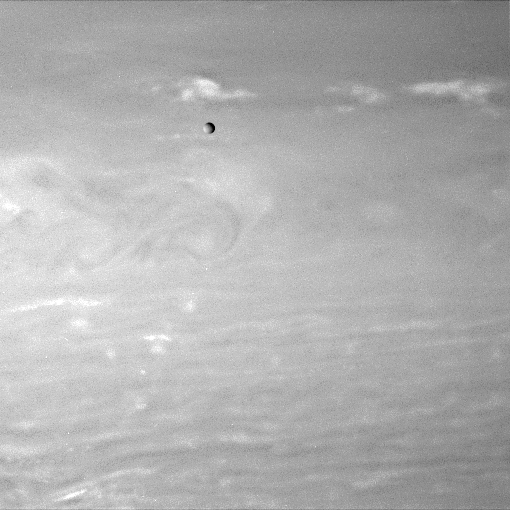

Mimas in Transit

A lone moon hurtles past as the Cassini spacecraft stares into the clouds of Saturn.

Cassini monitored clouds near Saturn’s equator for nearly 20 hours during an important series of observations designed to allow scientists to measure wind speeds and better understand convection in the giant planet’s atmosphere.

Mimas (397 kilometers, or 247 miles across) happened to wander across the field of view during these observations.

The image was taken with the Cassini spacecraft wide-angle camera on July 28, 2007 using a spectral filter sensitive to wavelengths of infrared light centered at 750 nanometers. The view was acquired at a distance of approximately 3.1 million kilometers (1.9 million miles) from Saturn. Image scale is 36 kilometers (22 miles) per pixel.

The Cassini-Huygens mission is a cooperative project of NASA, the European Space Agency and the Italian Space Agency. The Jet Propulsion Laboratory, a division of the California Institute of Technology in Pasadena, manages the mission for NASA’s Science Mission Directorate, Washington, D.C. The Cassini orbiter and its two onboard cameras were designed, developed and assembled at JPL. The imaging operations center is based at the Space Science Institute in Boulder, Colo.

Credit: NASA/JPL/Space Science Institute